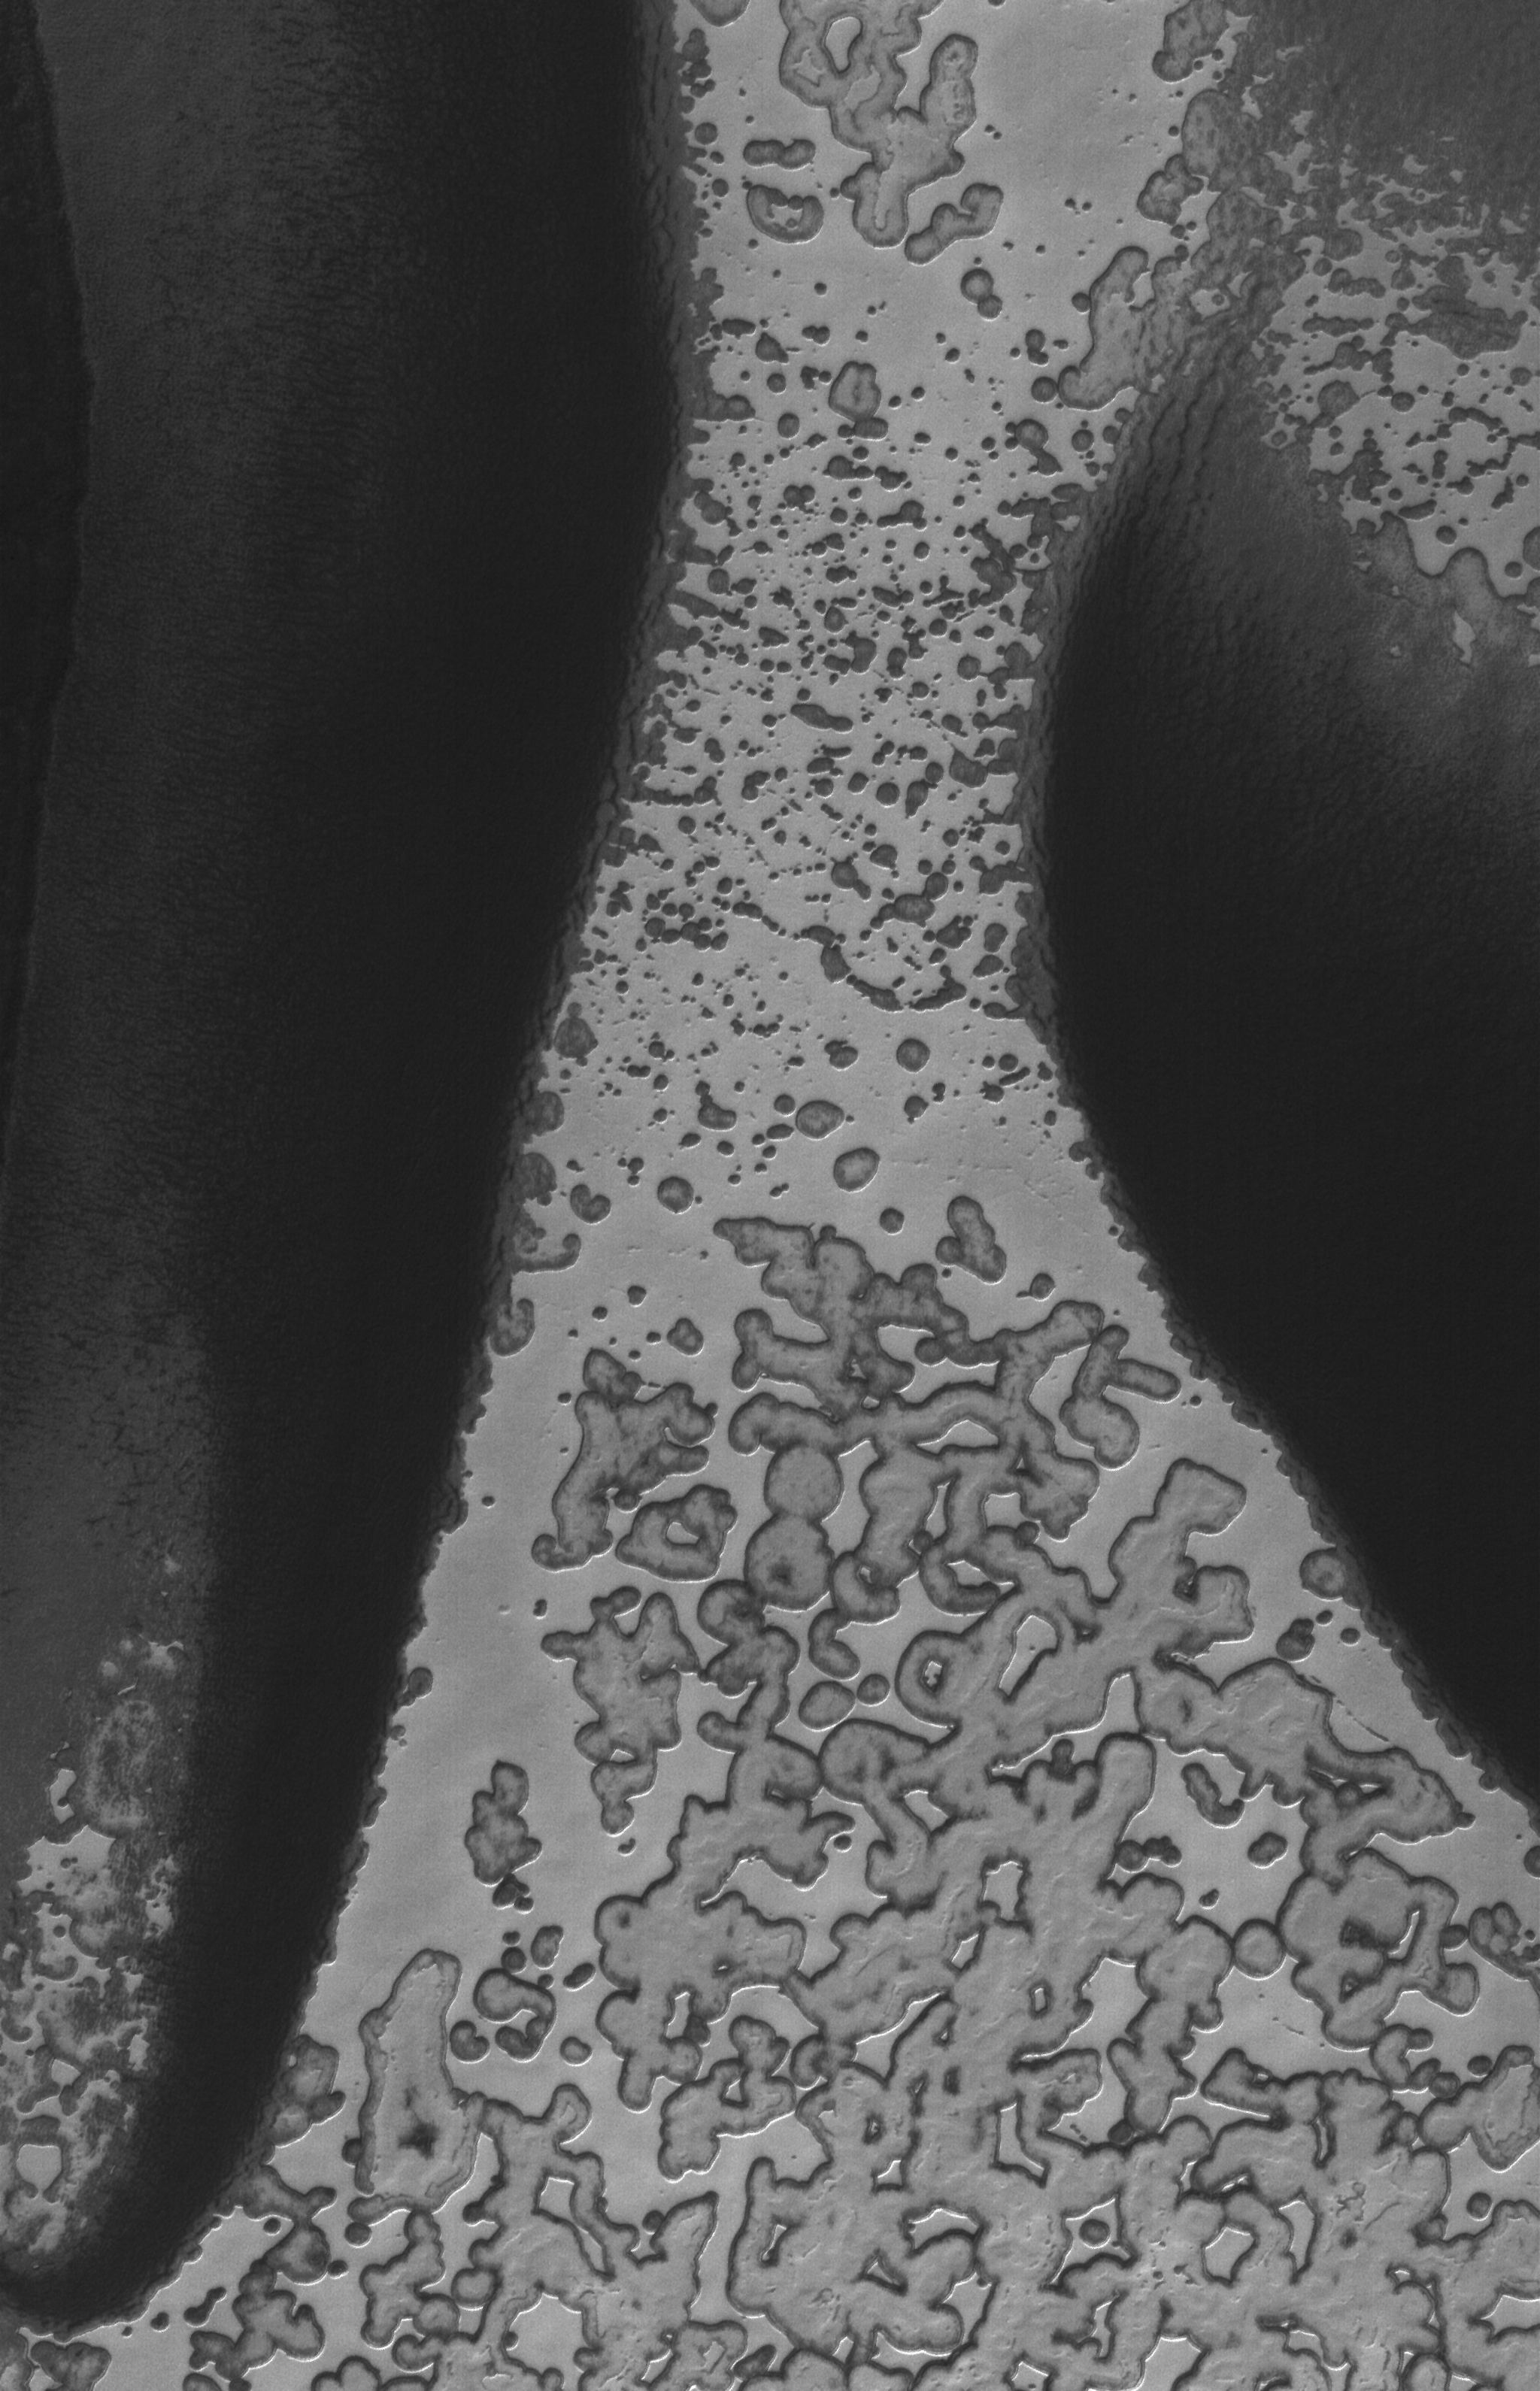

CO2 Hourglass

24 April 2006
This Mars Global Surveyor (MGS) Mars Orbiter Camera (MOC) image shows a portion of the south polar residual cap of Mars. The bright, relatively homogeneous-appearing material extending from top (north) to bottom (south) is mainly composed of solid carbon dioxide. During the martian summer months, sublimation, the direct conversion of a solid to a gas, causes the scarps that delineate the edges of the bright material to retreat by approximately 3 meters (around 10 feet) before autumn begins.

Location near: 87.1°S, 94.0°W
Image width: ~3 km (~1.9 mi)
Illumination from: upper left
Season: Southern Summer

Credit: NASA/JPL/Malin Space Science Systems